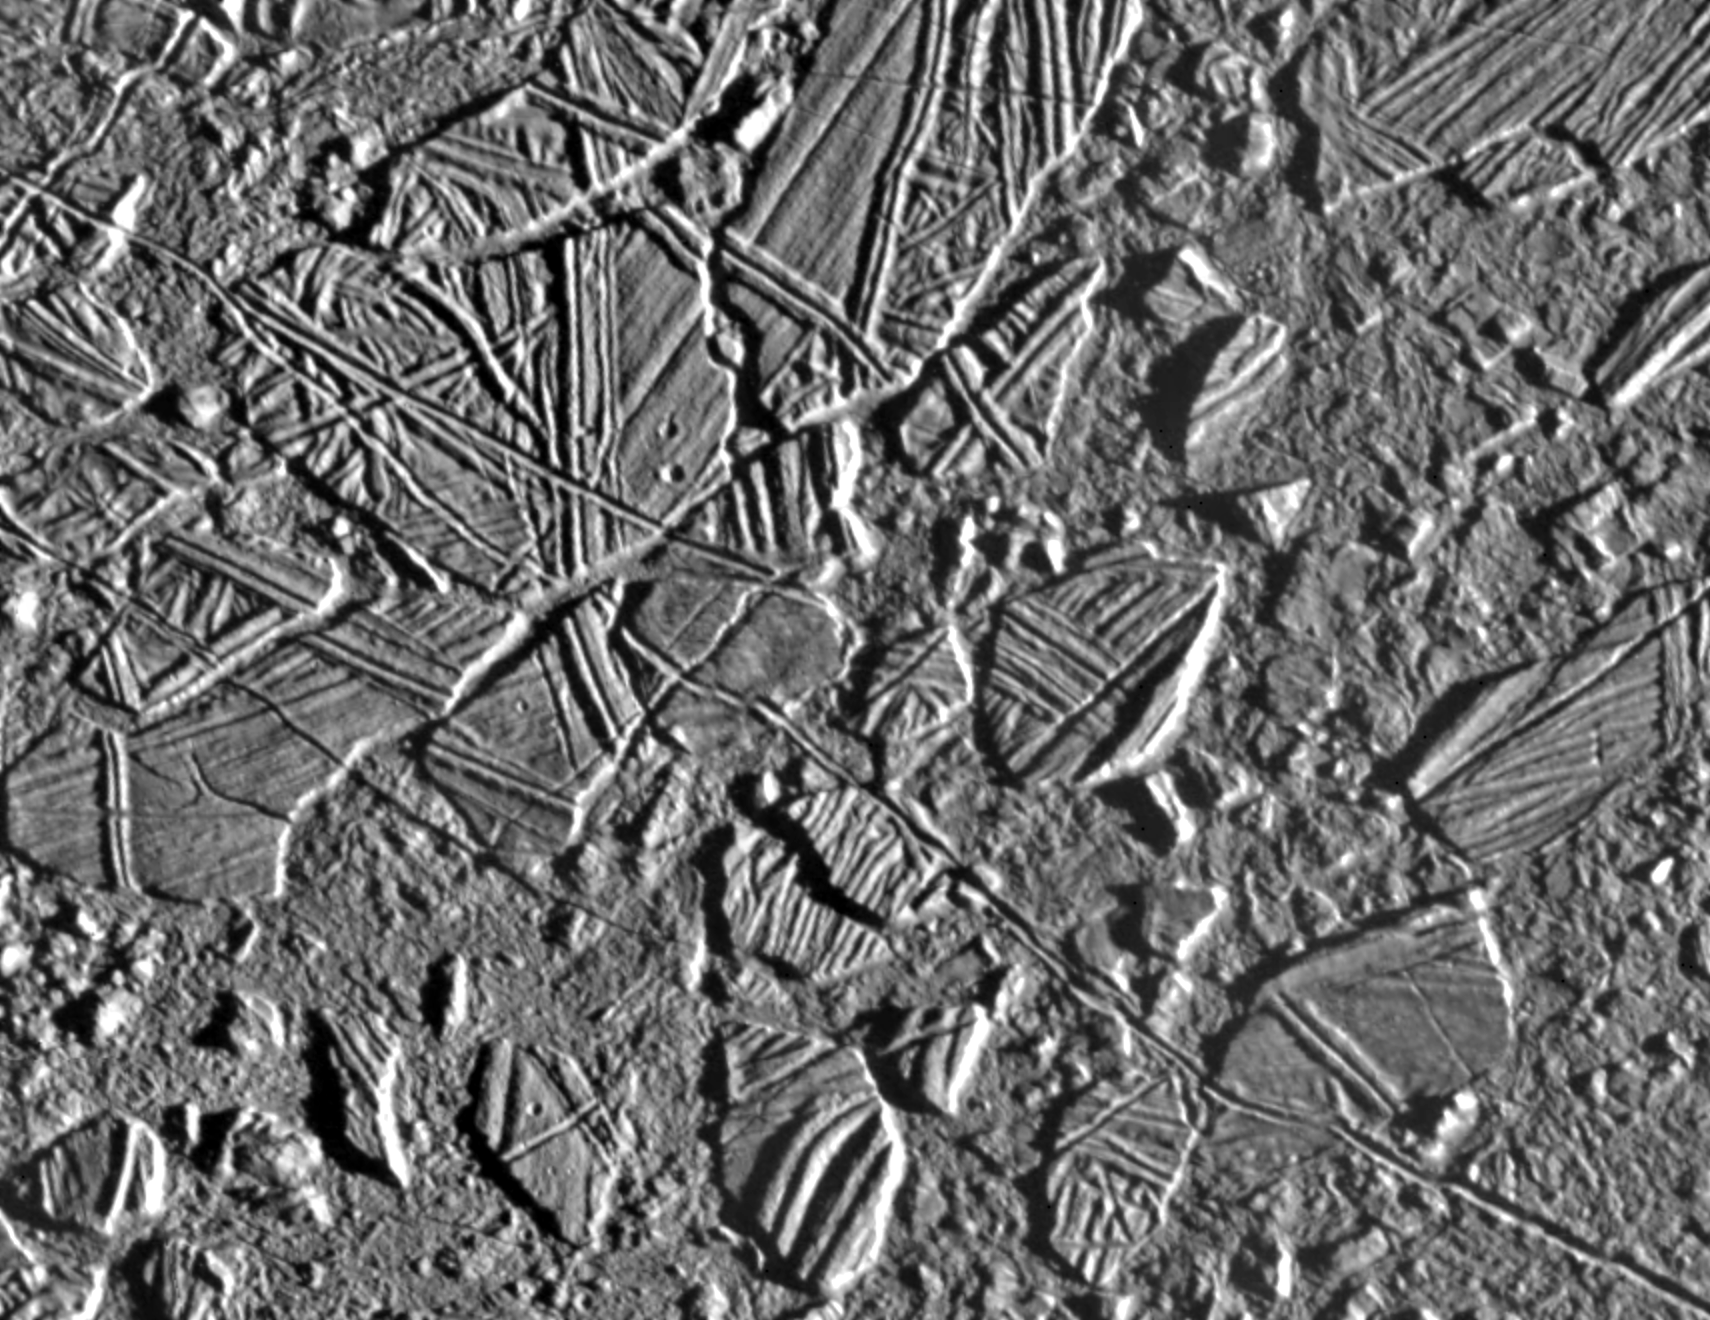

Europa Ice Rafts

This high resolution image shows the ice-rich crust of Europa, one of the moons of Jupiter. Seen here are crustal plates ranging up to 13 kilometers (8 miles) across, which have been broken apart and “rafted” into new positions, superficially resembling the disruption of pack-ice on polar seas during spring thaws on Earth. The size and geometry of these features suggest that motion was enabled by ice-crusted water or soft ice close to the surface at the time of disruption.

The area shown is about 34 kilometers by 42 kilometers (21 miles by 26 miles), centered at 9.4 degrees north latitude, 274 degrees west longitude, and the resolution is 54 meters (59 yards). This picture was taken by the Solid State Imaging system on board the Galileo spacecraft on February 20, 1997, from a distance of 5,340 kilometers (3,320 miles) during the spacecraft’s close flyby of Europa.

The Jet Propulsion Laboratory, Pasadena, CA, manages the mission for NASA’s Office of Space Science, Washington D.C.

Credit: NASA/JPL/ASU